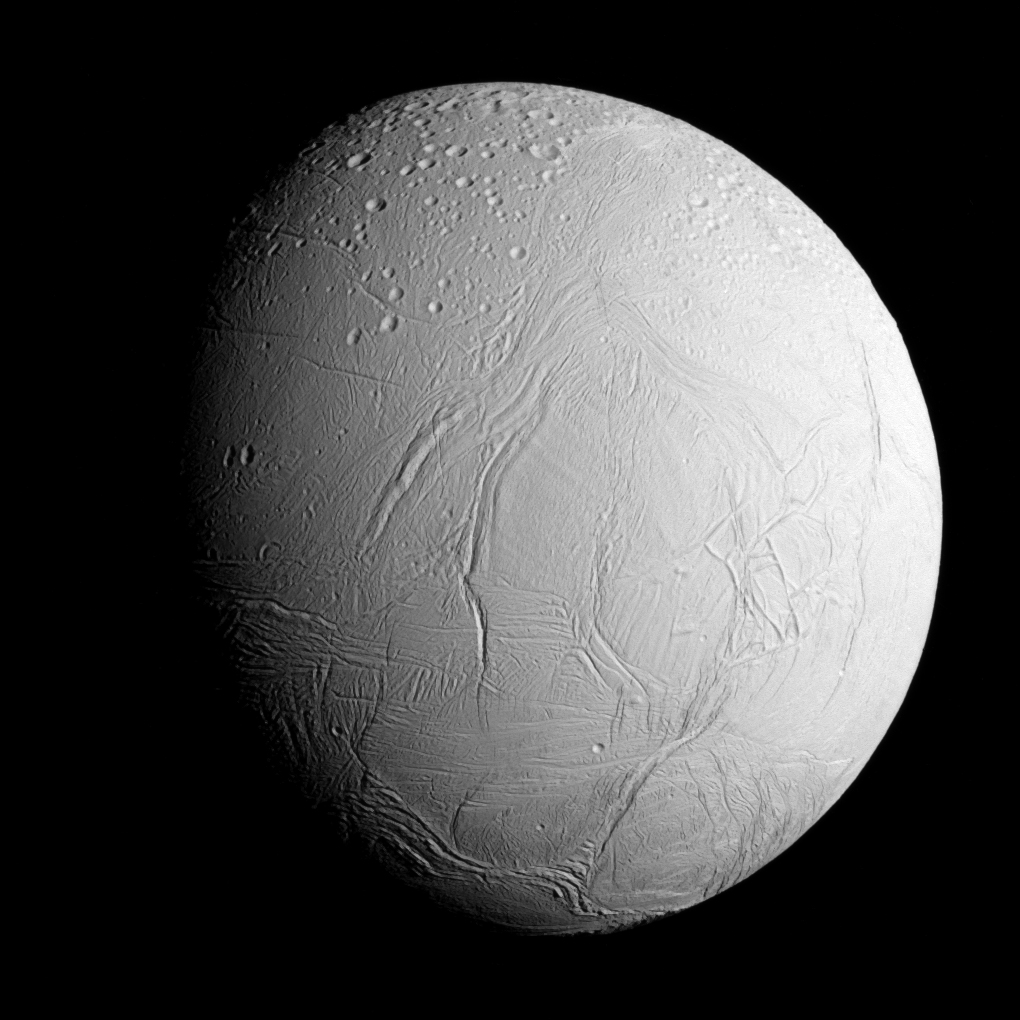

Approaching Enceladus

NASA’s Cassini spacecraft captured this view as it neared icy Enceladus for its closest-ever dive past the moon’s active south polar region. The view shows heavily cratered northern latitudes at top, transitioning to fractured, wrinkled terrain in the middle and southern latitudes. The wavy boundary of the moon’s active south polar region — Cassini’s destination for this flyby — is visible at bottom, where it disappears into wintry darkness.

This view looks towards the Saturn-facing side of Enceladus. North on Enceladus is up and rotated 23 degrees to the right. The image was taken in visible light with the Cassini spacecraft narrow-angle camera on Oct. 28, 2015.

The view was acquired at a distance of approximately 60,000 miles (96,000 kilometers) from Enceladus and at a Sun-Enceladus-spacecraft, or phase, angle of 45 degrees. Image scale is 1,896 feet (578 meters) per pixel.

The Cassini mission is a cooperative project of NASA, ESA (the European Space Agency) and the Italian Space Agency. The Jet Propulsion Laboratory, a division of the California Institute of Technology in Pasadena, manages the mission for NASA’s Science Mission Directorate, Washington. The Cassini orbiter and its two onboard cameras were designed, developed and assembled at JPL. The imaging operations center is based at the Space Science Institute in Boulder, Colorado.

Credit: NASA/JPL-Caltech/Space Science Institute